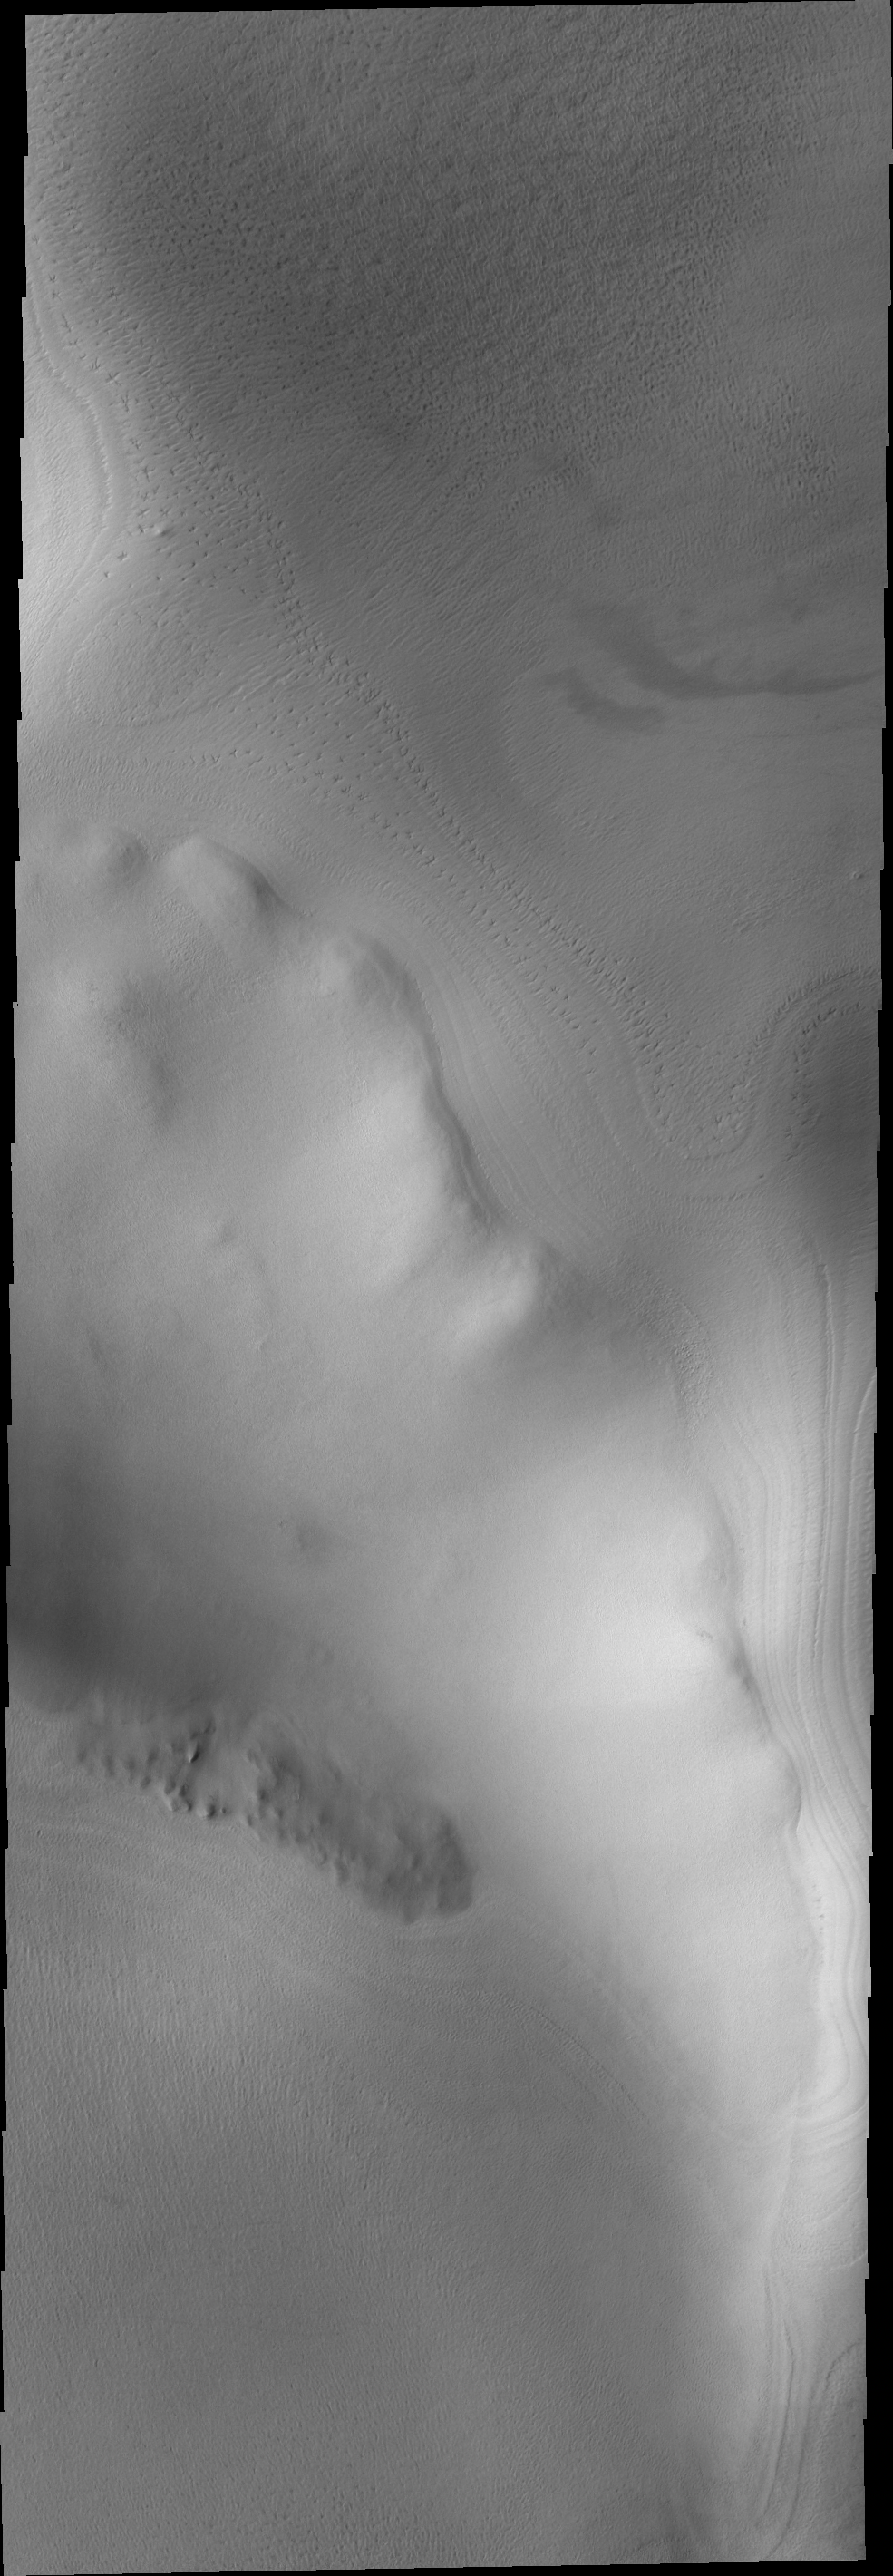

THEMIS ART #89

Could it be bird tracks in the snow? No, just another unusual polar texture that developed during the summer heating.

Image information: VIS instrument. Latitude -72.9N, Longitude 183.0E. 17 meter/pixel resolution.

Please see the THEMIS Data Citation Note for details on crediting THEMIS images.

Note: this THEMIS visual image has not been radiometrically nor geometrically calibrated for this preliminary release. An empirical correction has been performed to remove instrumental effects. A linear shift has been applied in the cross-track and down-track direction to approximate spacecraft and planetary motion. Fully calibrated and geometrically projected images will be released through the Planetary Data System in accordance with Project policies at a later time.

NASA’s Jet Propulsion Laboratory manages the 2001 Mars Odyssey mission for NASA’s Office of Space Science, Washington, D.C. The Thermal Emission Imaging System (THEMIS) was developed by Arizona State University, Tempe, in collaboration with Raytheon Santa Barbara Remote Sensing. The THEMIS investigation is led by Dr. Philip Christensen at Arizona State University. Lockheed Martin Astronautics, Denver, is the prime contractor for the Odyssey project, and developed and built the orbiter. Mission operations are conducted jointly from Lockheed Martin and from JPL, a division of the California Institute of Technology in Pasadena.

Credit: NASA/JPL/ASU